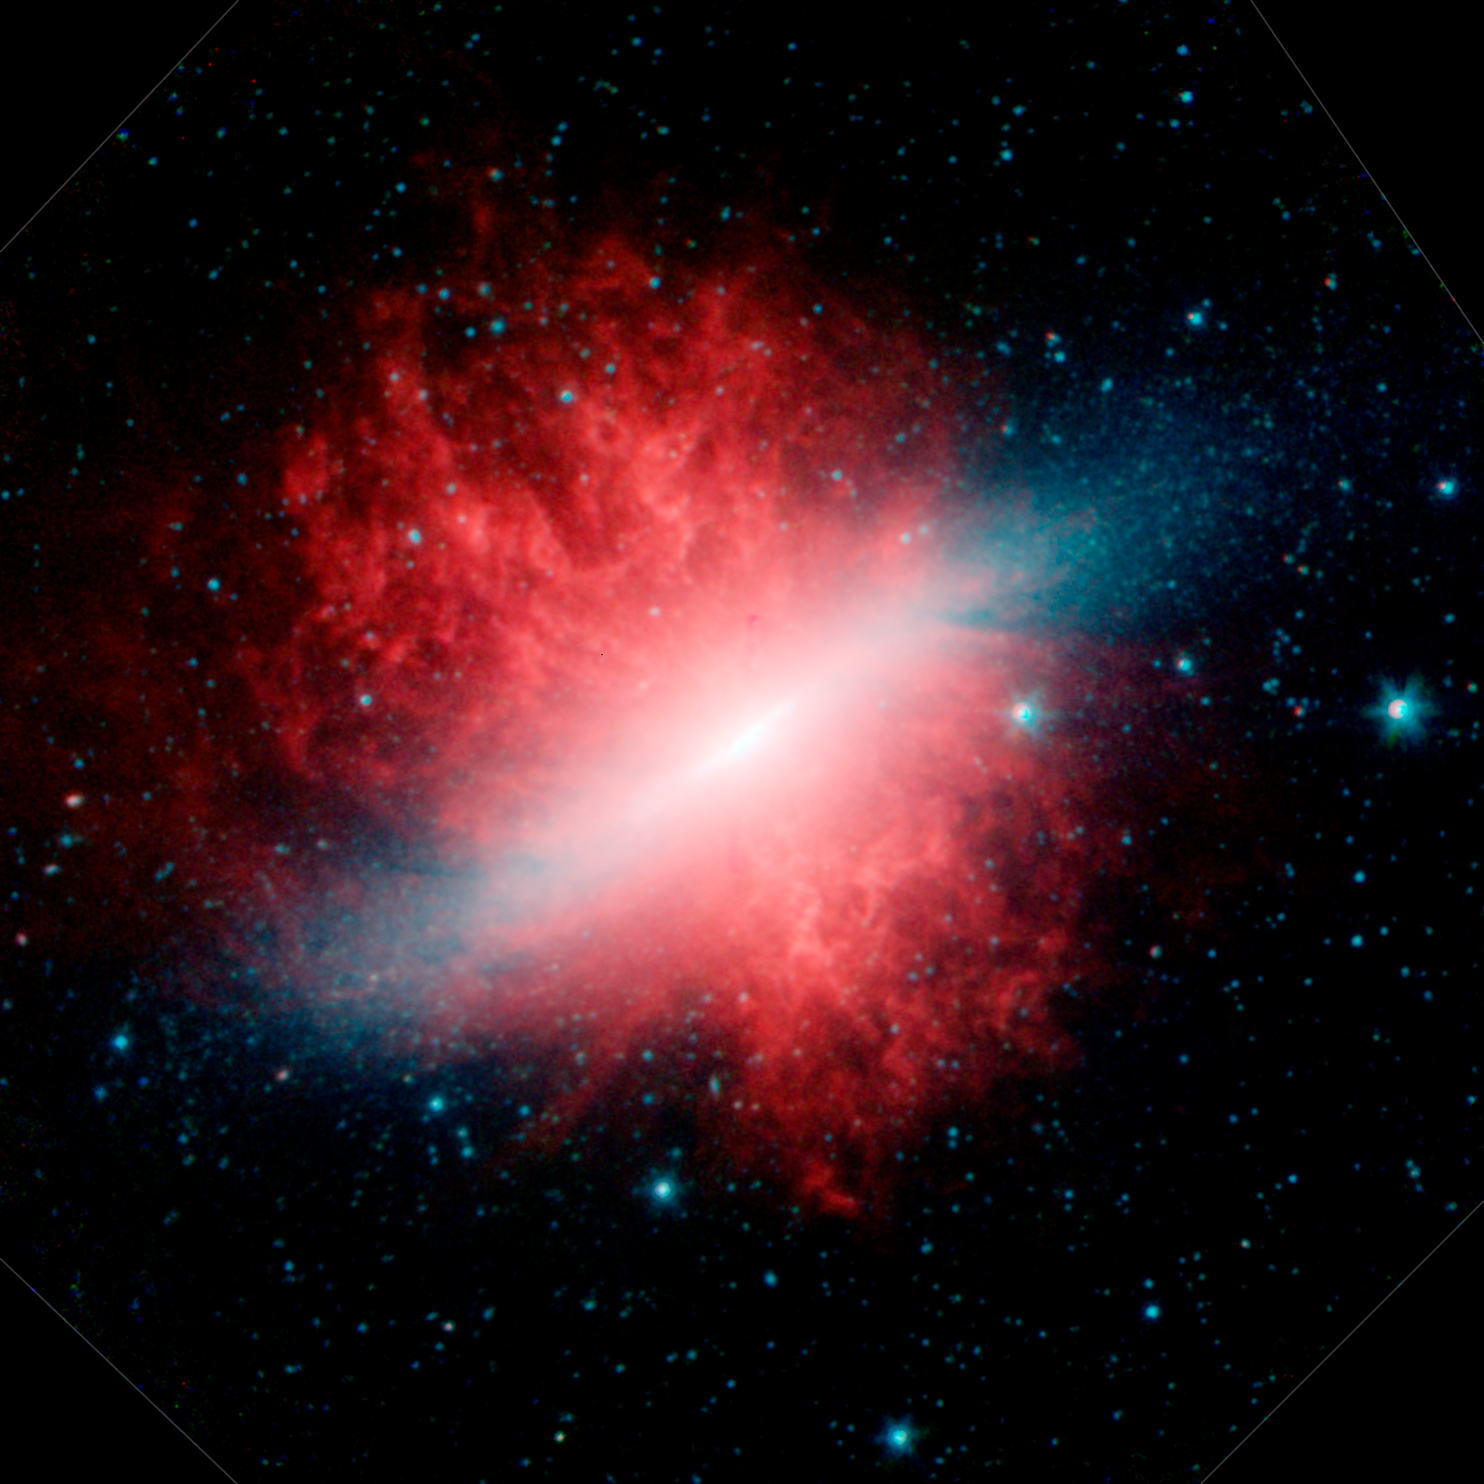

Spitzer Unveils a Cosmic "Cigar": Messier 82

This image shows an infrared view from NASA's Spitzer Space Telescope of the galaxy Messier 82. A visible-light picture of the "Cigar" galaxy, also called Messier 82, shows only a bar of light against a dark patch of space. Longer exposures of the galaxy (not pictured here) have revealed cone-shaped clouds of hot gas above and below the galaxy's plane. It took Spitzer's three sensitive instruments to show that the galaxy is also surrounded by a huge, hidden halo of smoky dust (red in infrared image).

The infrared image above was taken by Spitzer's infrared array camera. The dust particles (red) are being blown out into space by the galaxy's hot stars (blue).

Spitzer's infrared spectrograph told astronomers that the dust contains a carbon-containing compound, called polycyclic aromatic hydrocarbon. This smelly molecule can be found on Earth in tailpipes, barbecue pits and other places where combustion reactions have occurred.

Messier 82 is located about 12 million light-years away in the Ursa Major constellation. It is viewed from its side, or edge on, so it appears as a thin cigar-shaped bar. The galaxy is termed a starburst because its core is a fiery hotbed of stellar birth. A larger nearby galaxy, called Messier 81, is gravitationally interacting with Messier 82, prodding it into producing the new stars.

The infrared picture was taken as a part of the Spitzer Infrared Nearby Galaxy Survey. Blue indicates infrared light of 3.6 microns, green corresponds to 4.5 microns, and red to 5.8 and 8.0 microns. The contribution from starlight (measured at 3.6 microns) has been subtracted from the 5.8- and 8-micron images to enhance the visibility of the dust features.

Credit: NASA/JPL-Caltech/C. Engelbracht (University of Arizona)